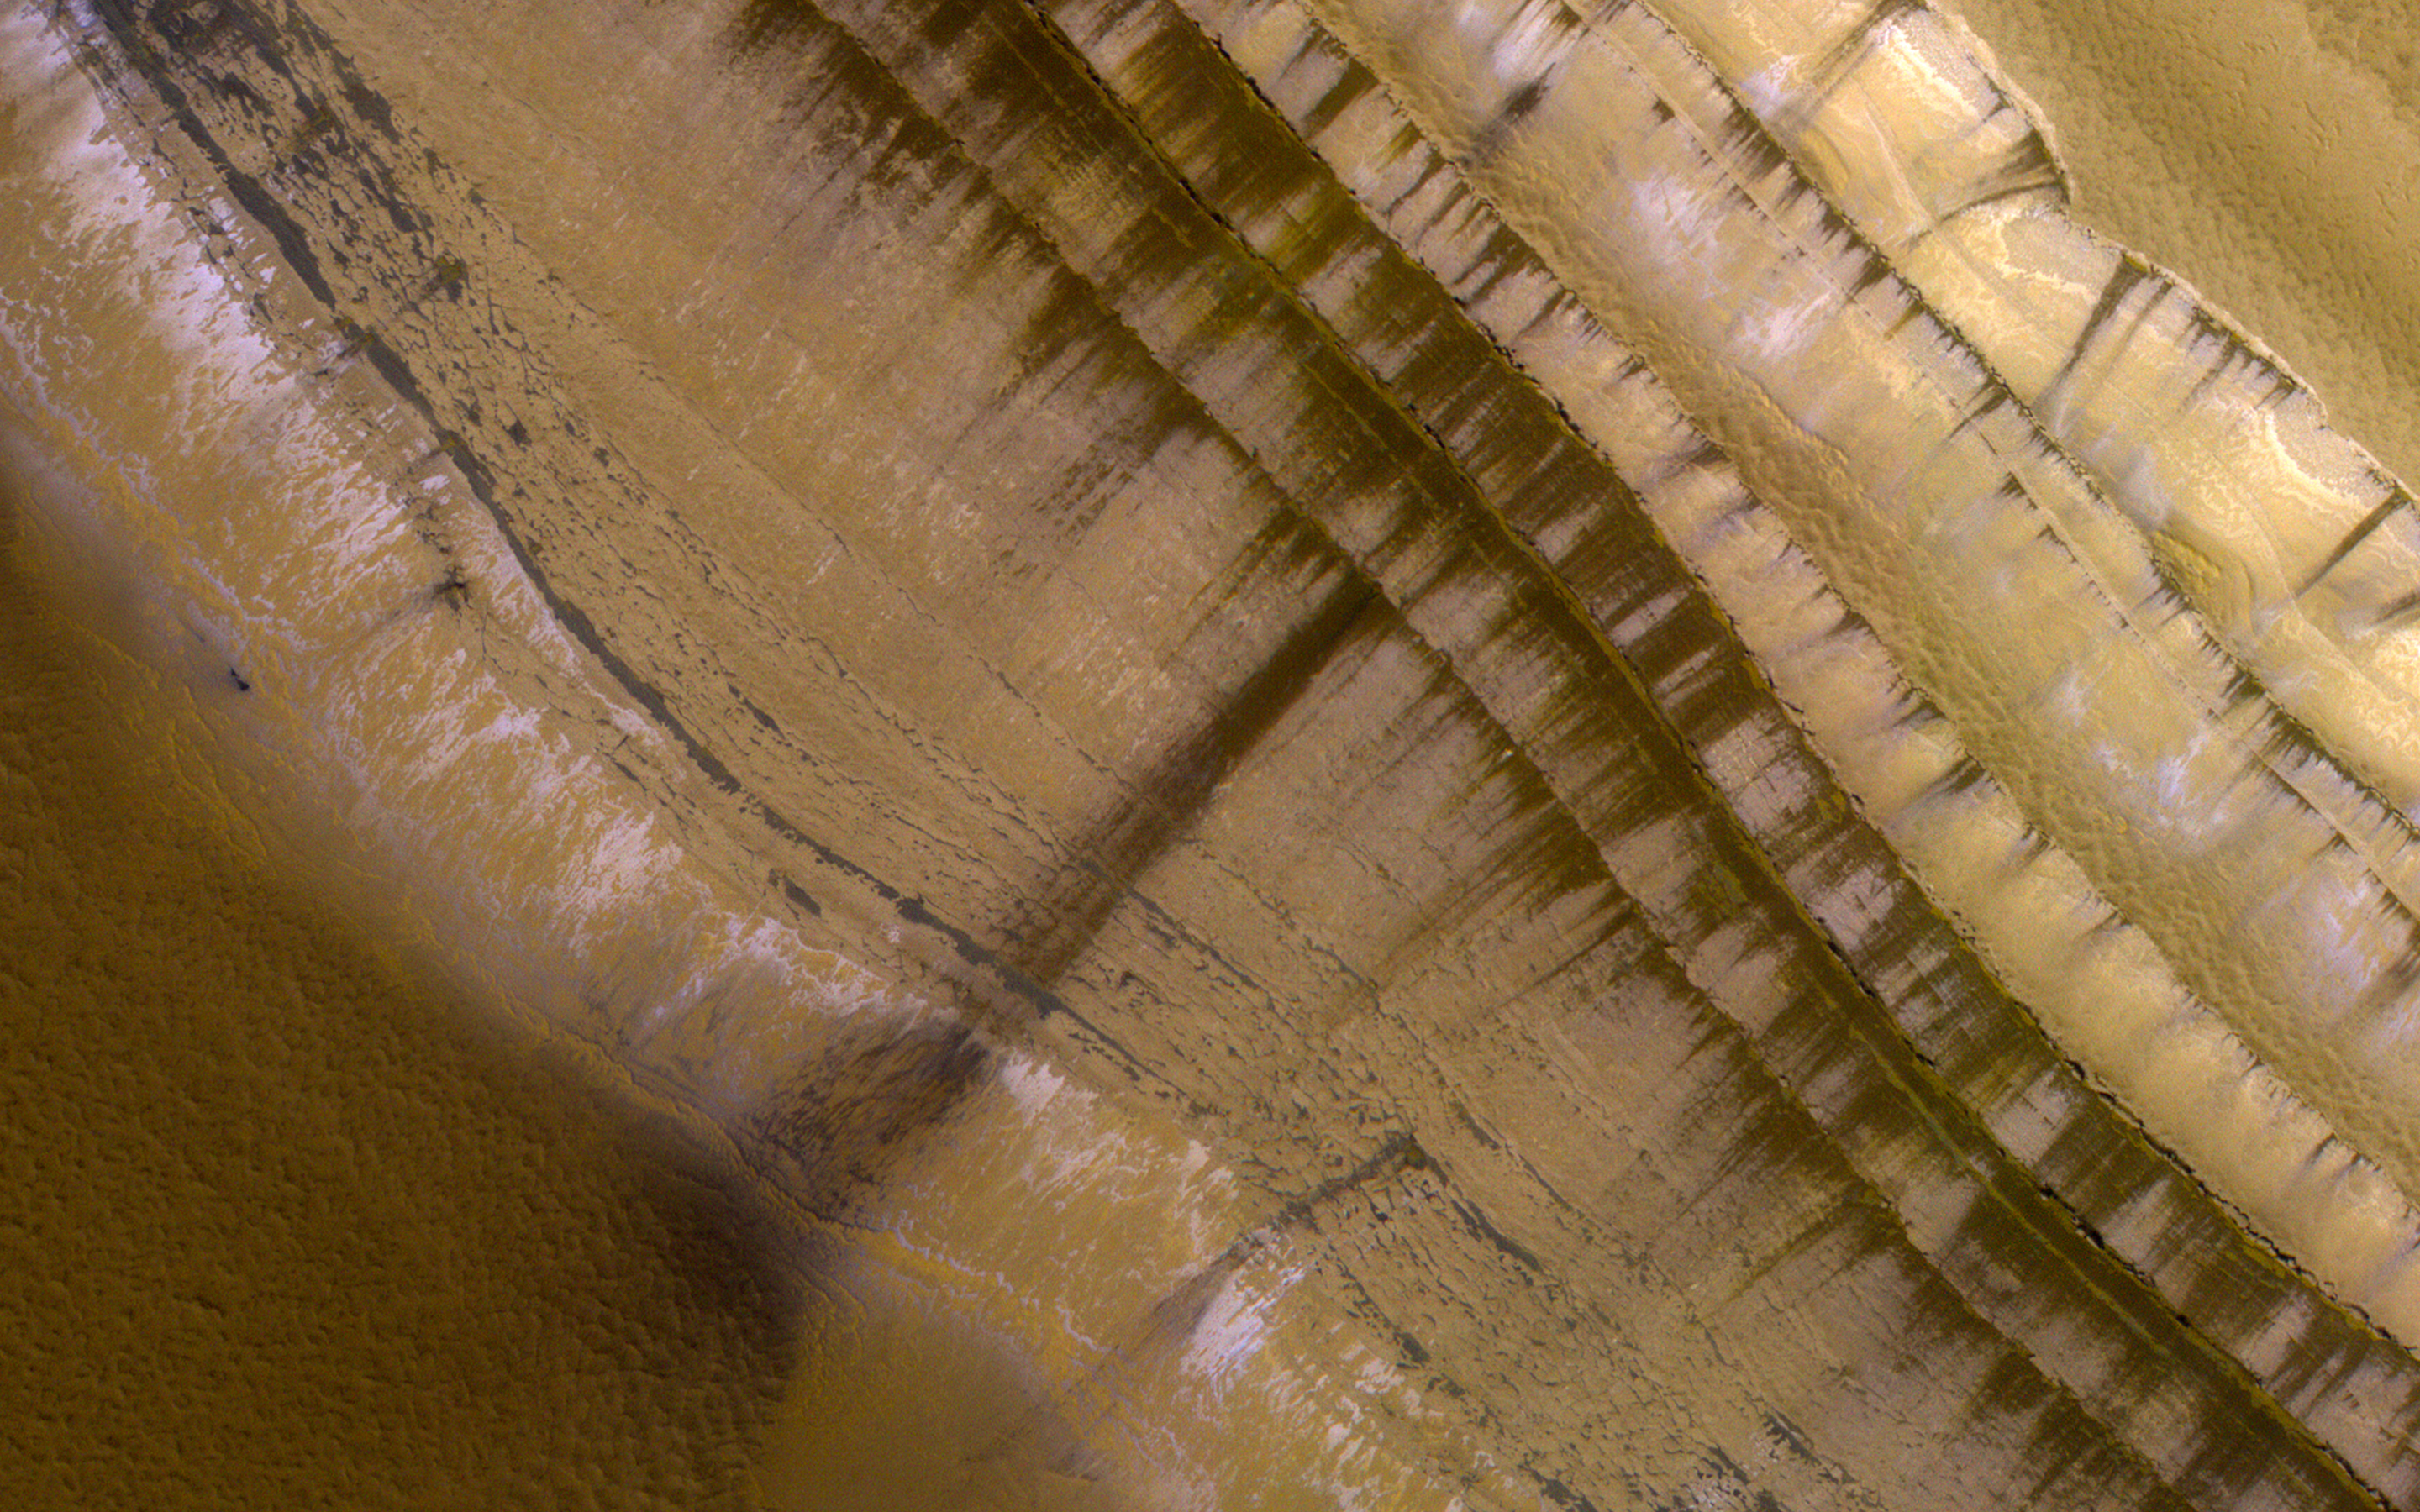

Springtime on a Polar Cliff

This image shows the very steep outer scarp of the north polar layered deposits. Every year there is a lot of slope activity in the springtime when sunlight warms these slopes.

In this image we can see many dark streaks extending down the slope, but no sign yet of larger avalanches that were common in past years.

The map is projected here at a scale of 50 centimeters (19.7 inches) per pixel. (The original image scale is 63.8 centimeters [25.1 inches] per pixel [with 2 x 2 binning]; objects on the order of 191 centimeters [75.2 inches] across are resolved.) North is up.

The University of Arizona, in Tucson, operates HiRISE, which was built by Ball Aerospace & Technologies Corp., in Boulder, Colorado. NASA’s Jet Propulsion Laboratory, a division of Caltech in Pasadena, California, manages the Mars Reconnaissance Orbiter Project for NASA’s Science Mission Directorate, Washington.

Credit: NASA/JPL-Caltech/University of Arizona